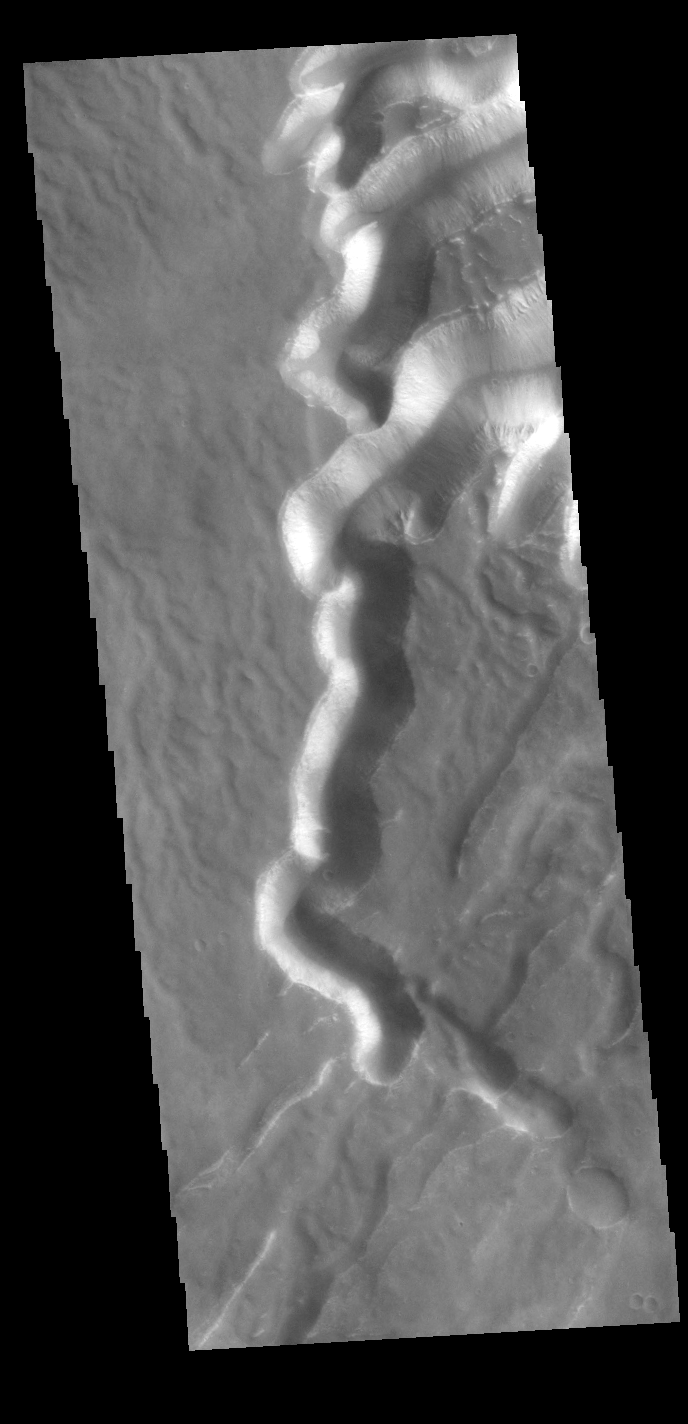

Echus Chasma Gully

This VIS image shows one of the mega-gullies that empties into Echus Chasma. Echus Chasma is approximately 4km deep in this region, and is the source of Kasei Valles.

Credit: NASA/JPL-Caltech/ASU